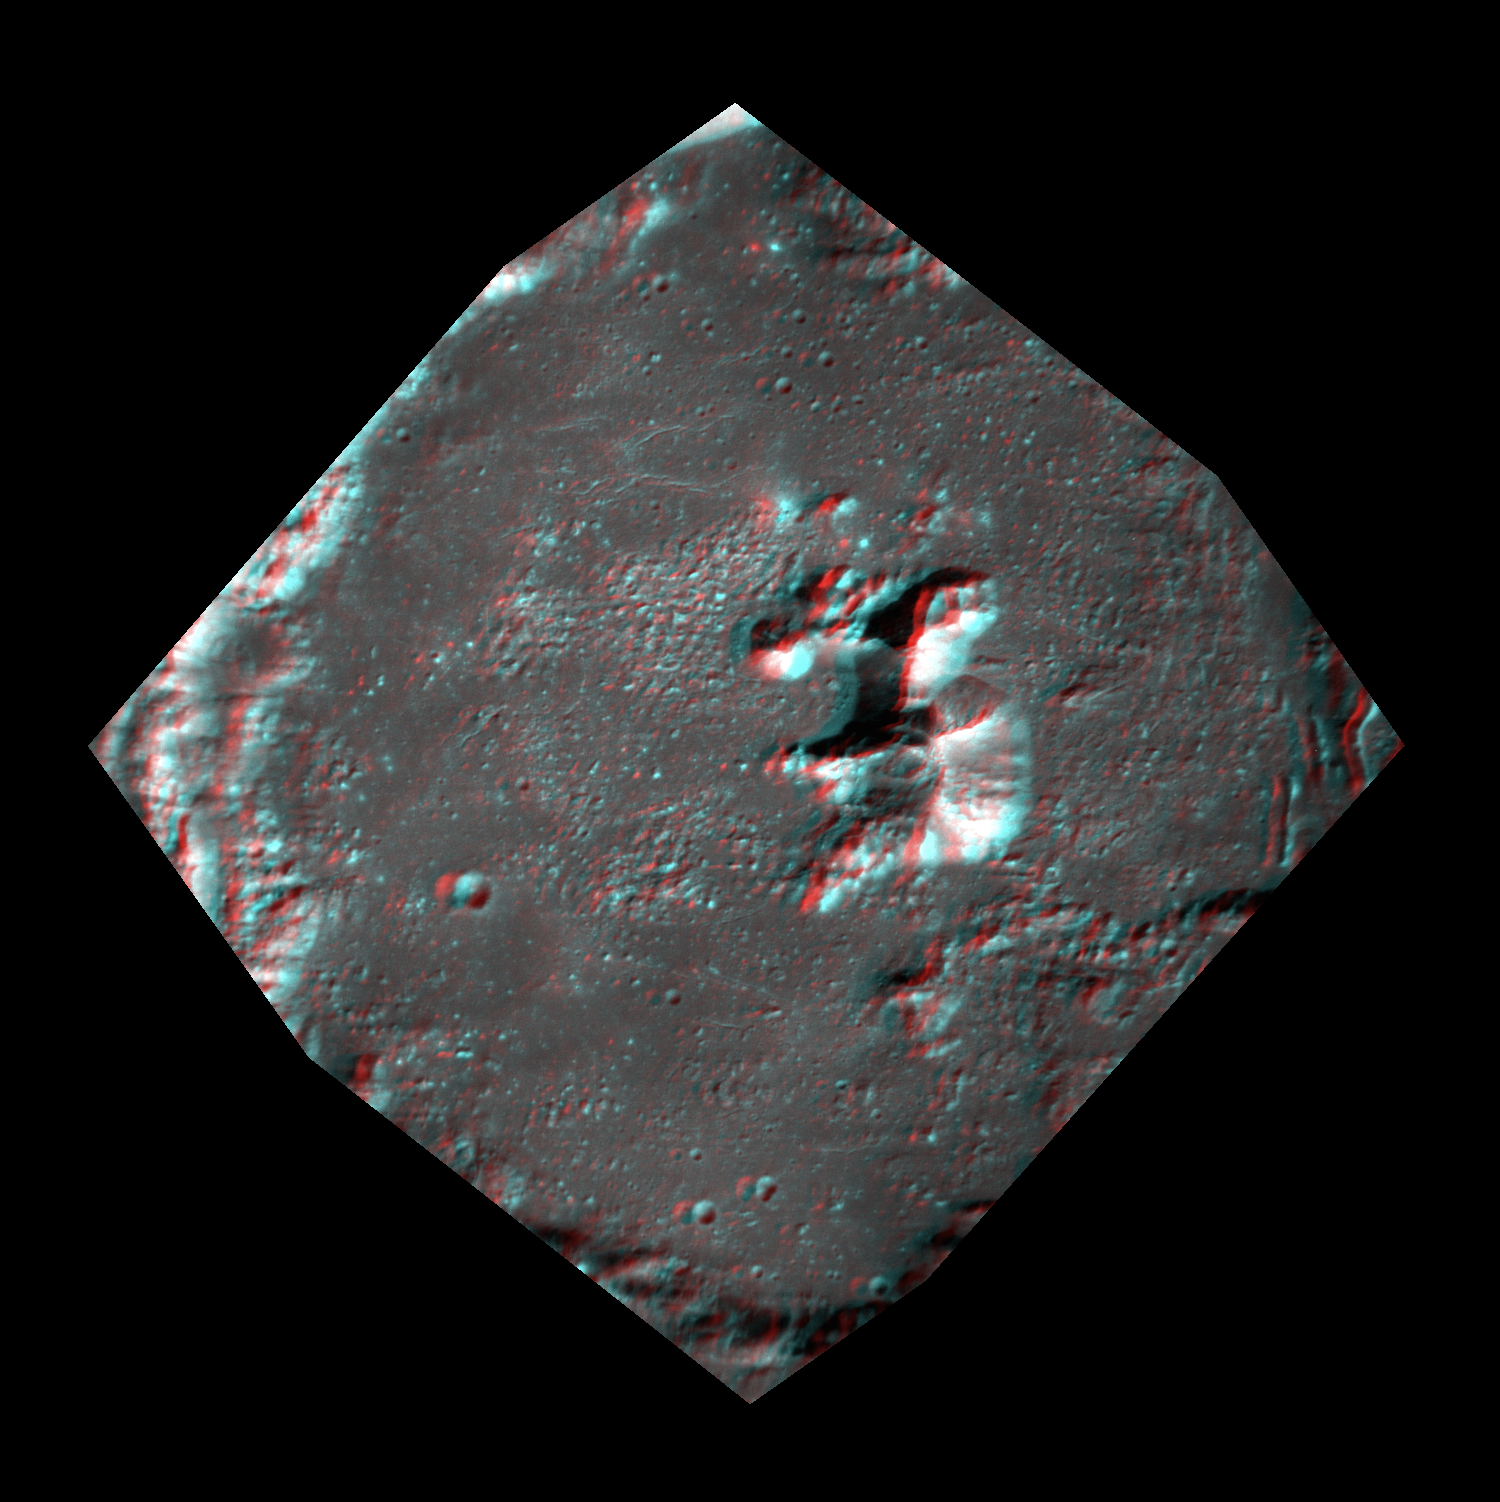

Peaking Out — in 3-D!

It’s time to put your red-cyan 3D glasses back on! This anaglyph was created from two images of a crater’s center, taken within three minutes of each other. The multidimensional view, where north is to the left, helps highlight the crater’s central peaks.interest.

This image was acquired as a targeted set of stereo images. Targeted stereo observations are acquired at resolutions much higher than that of the 200-meter/pixel stereo base map. These targets acquired with the NAC enable the detailed topography of Mercury’s surface to be determined for a local area of interest.

Date acquired: April 21, 2013
Image Mission Elapsed Time (MET): 8886680, 8886539
Image ID: 3925558, 3925559
Instrument: Narrow Angle Camera (NAC) of the Mercury Dual Imaging System (MDIS)
Center Latitude: 27.52°
Center Longitude: 242.7° E
Resolution: 31 meters/pixel
Scale: The image width is about 39 km (24 miles)
Incidence Angle: 43.0°
Emission Angle: 3.3°
Phase Angle: 40.1°

The MESSENGER spacecraft is the first ever to orbit the planet Mercury, and the spacecraft’s seven scientific instruments and radio science investigation are unraveling the history and evolution of the Solar System’s innermost planet. MESSENGER acquired over 150,000 images and extensive other data sets. MESSENGER is capable of continuing orbital operations until early 2015.

For information regarding the use of images, see the MESSENGER image use policy.

Credit: NASA/Johns Hopkins University Applied Physics Laboratory/Carnegie Institution of Washington